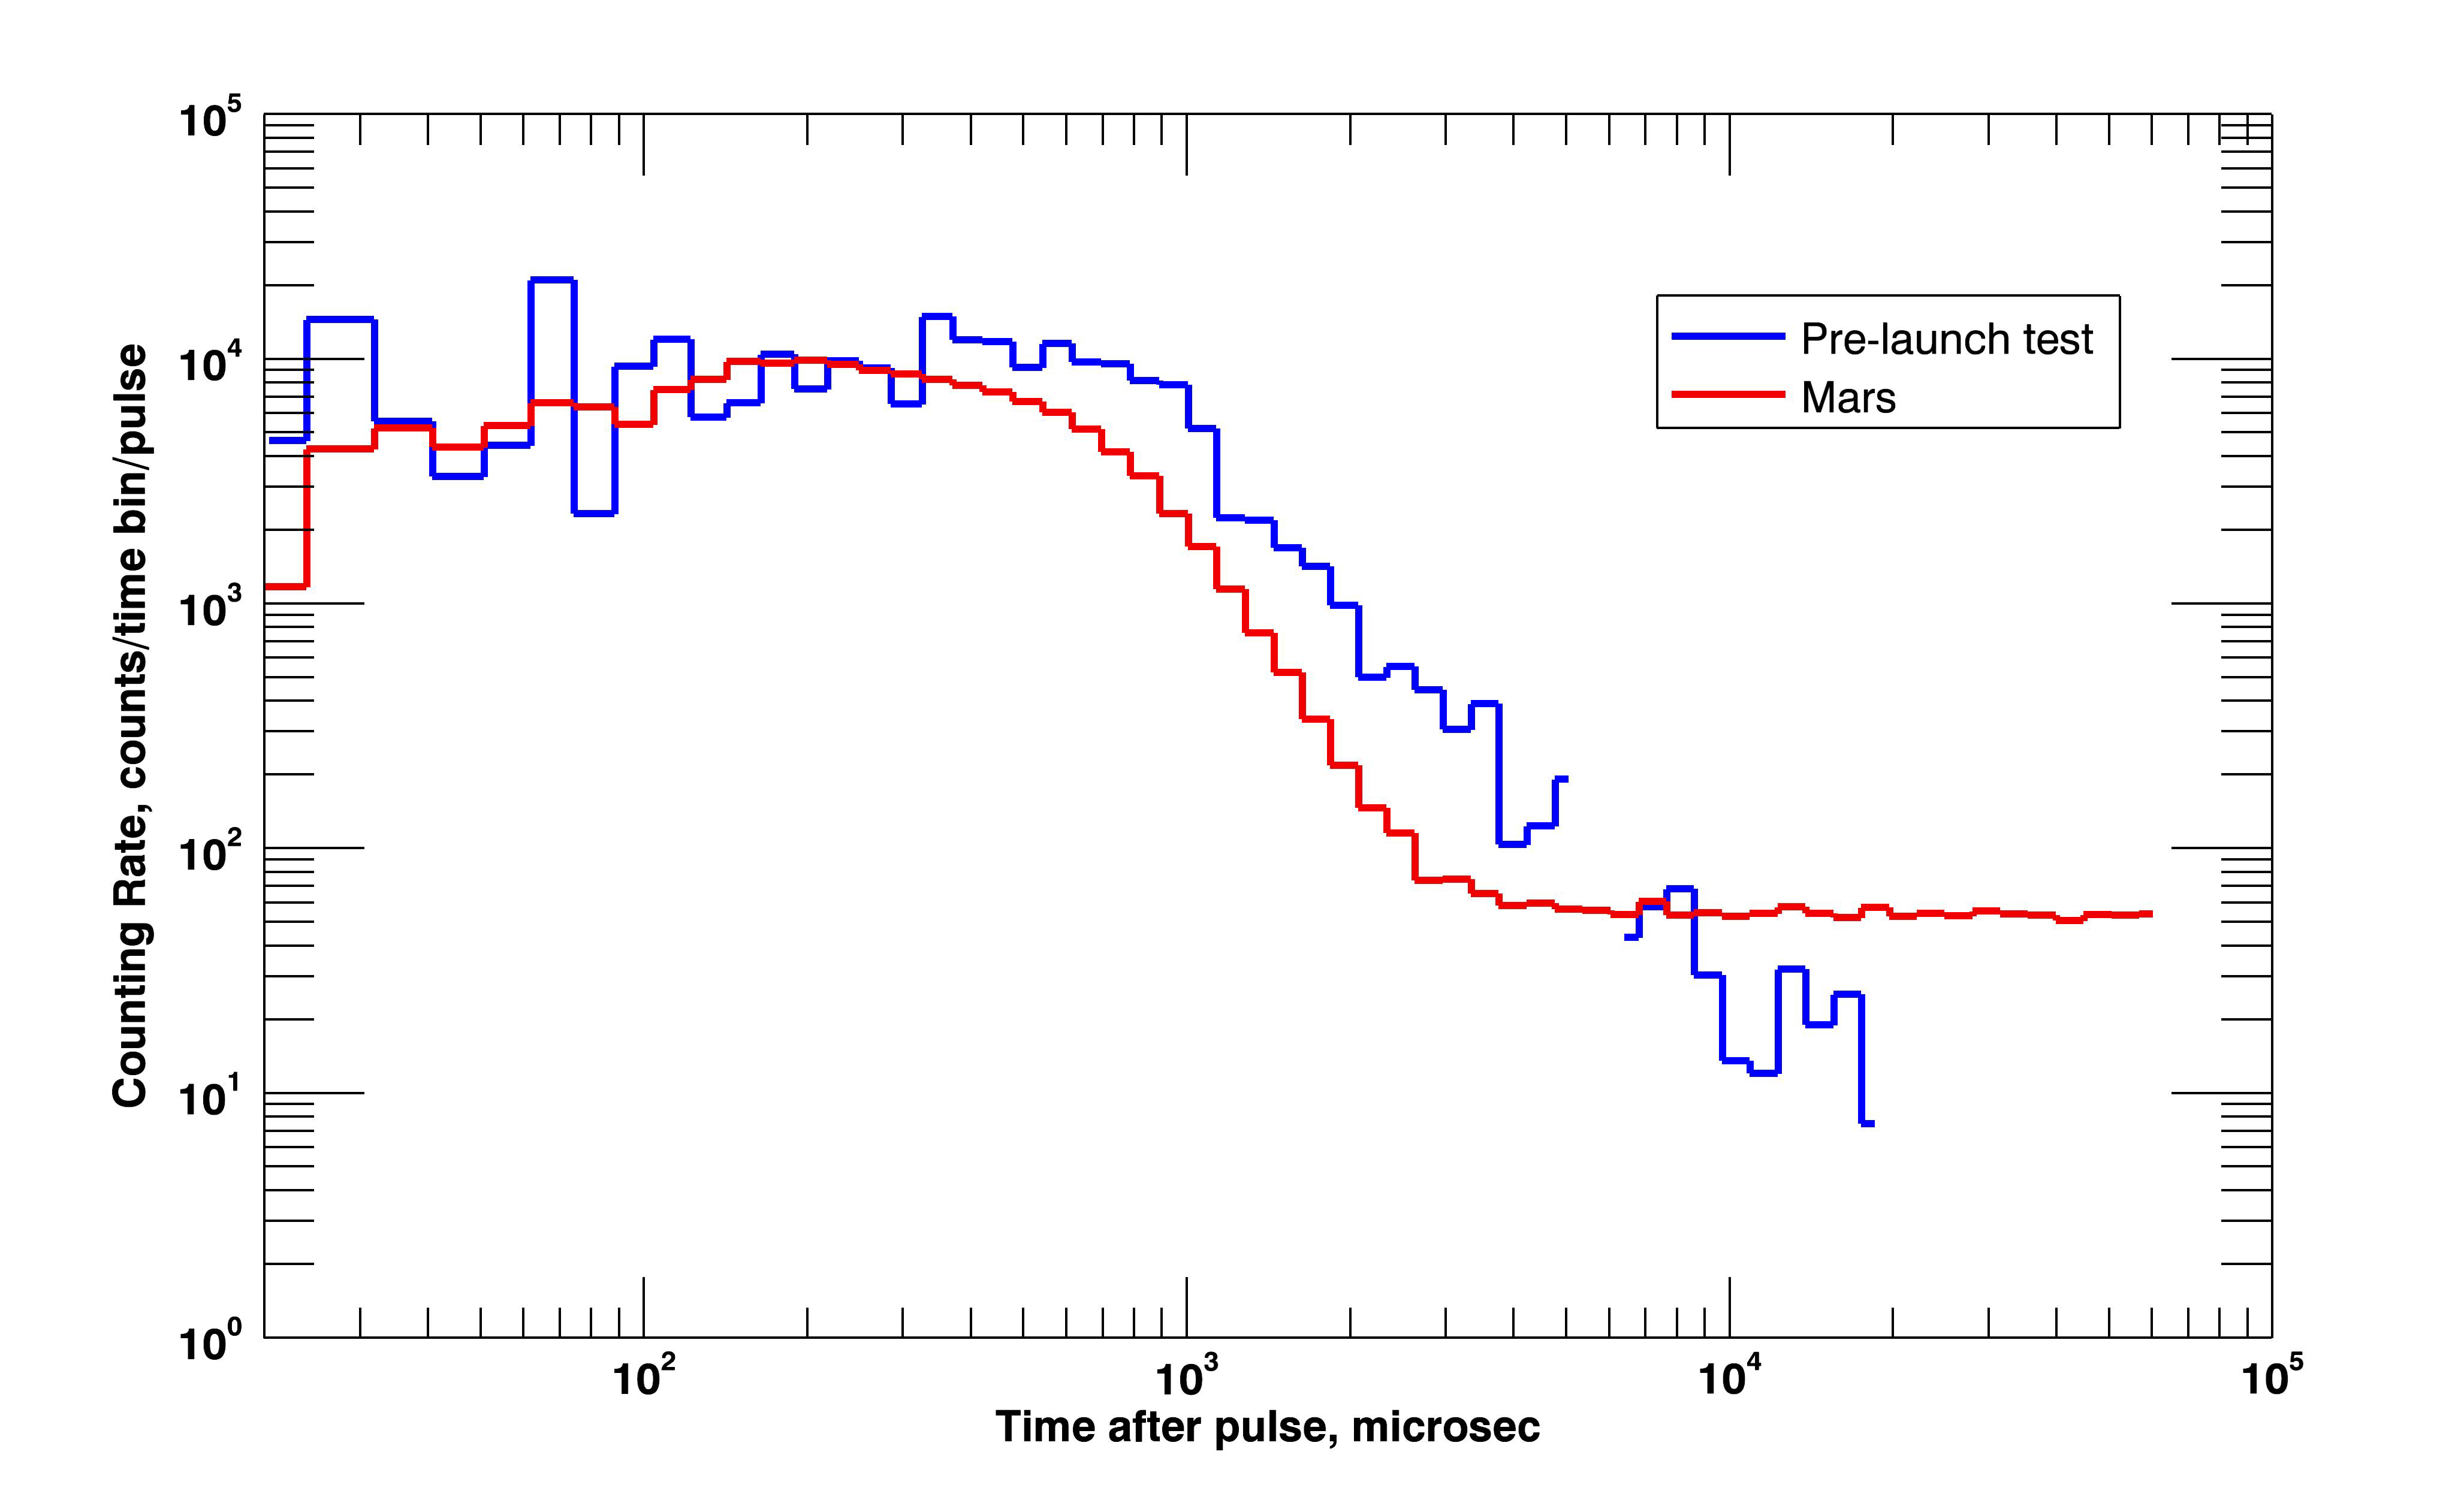

Curiosity Blasts Ground with Neutrons

NASA’s Curiosity rover pinged the ground with neutrons for the first time, a process called active neutron sounding, on August 17, 2012. The instrument involved, called the Dynamic Albedo of Neutrons, or DAN, measures the amount of hydrogen — an indicator of water — in soil by observing the degree to which neutrons are scattered.

The red time profile shows neutrons that were emitted from the ground below Curiosity after the instrument’s pulsing neutron generator hit the ground with pulses of neutrons having energies of 14 megaelectron volts. The blue line shows a pre-launch test of the instrument for comparison.

These data provide information about the content of water at the Curiosity landing site, and show that the instrument is in perfect shape for the first use of the neutron sounding technique in its interplanetary exploration. Later, when Curiosity is on the move, variations of the height and duration of this profile will indicate changes in the water content of the soil down to about 3.3 feet (one meter) below the surface.

The most likely hydrogen in the ground of Gale Crater is in hydrated minerals. These are minerals with water molecules or hydroxyl ions bound into the crystalline structure of the mineral. They can tenaciously retain water from a wetter past after all free water has gone.

Credit: NASA/JPL-Caltech/Russian Space Research Institute